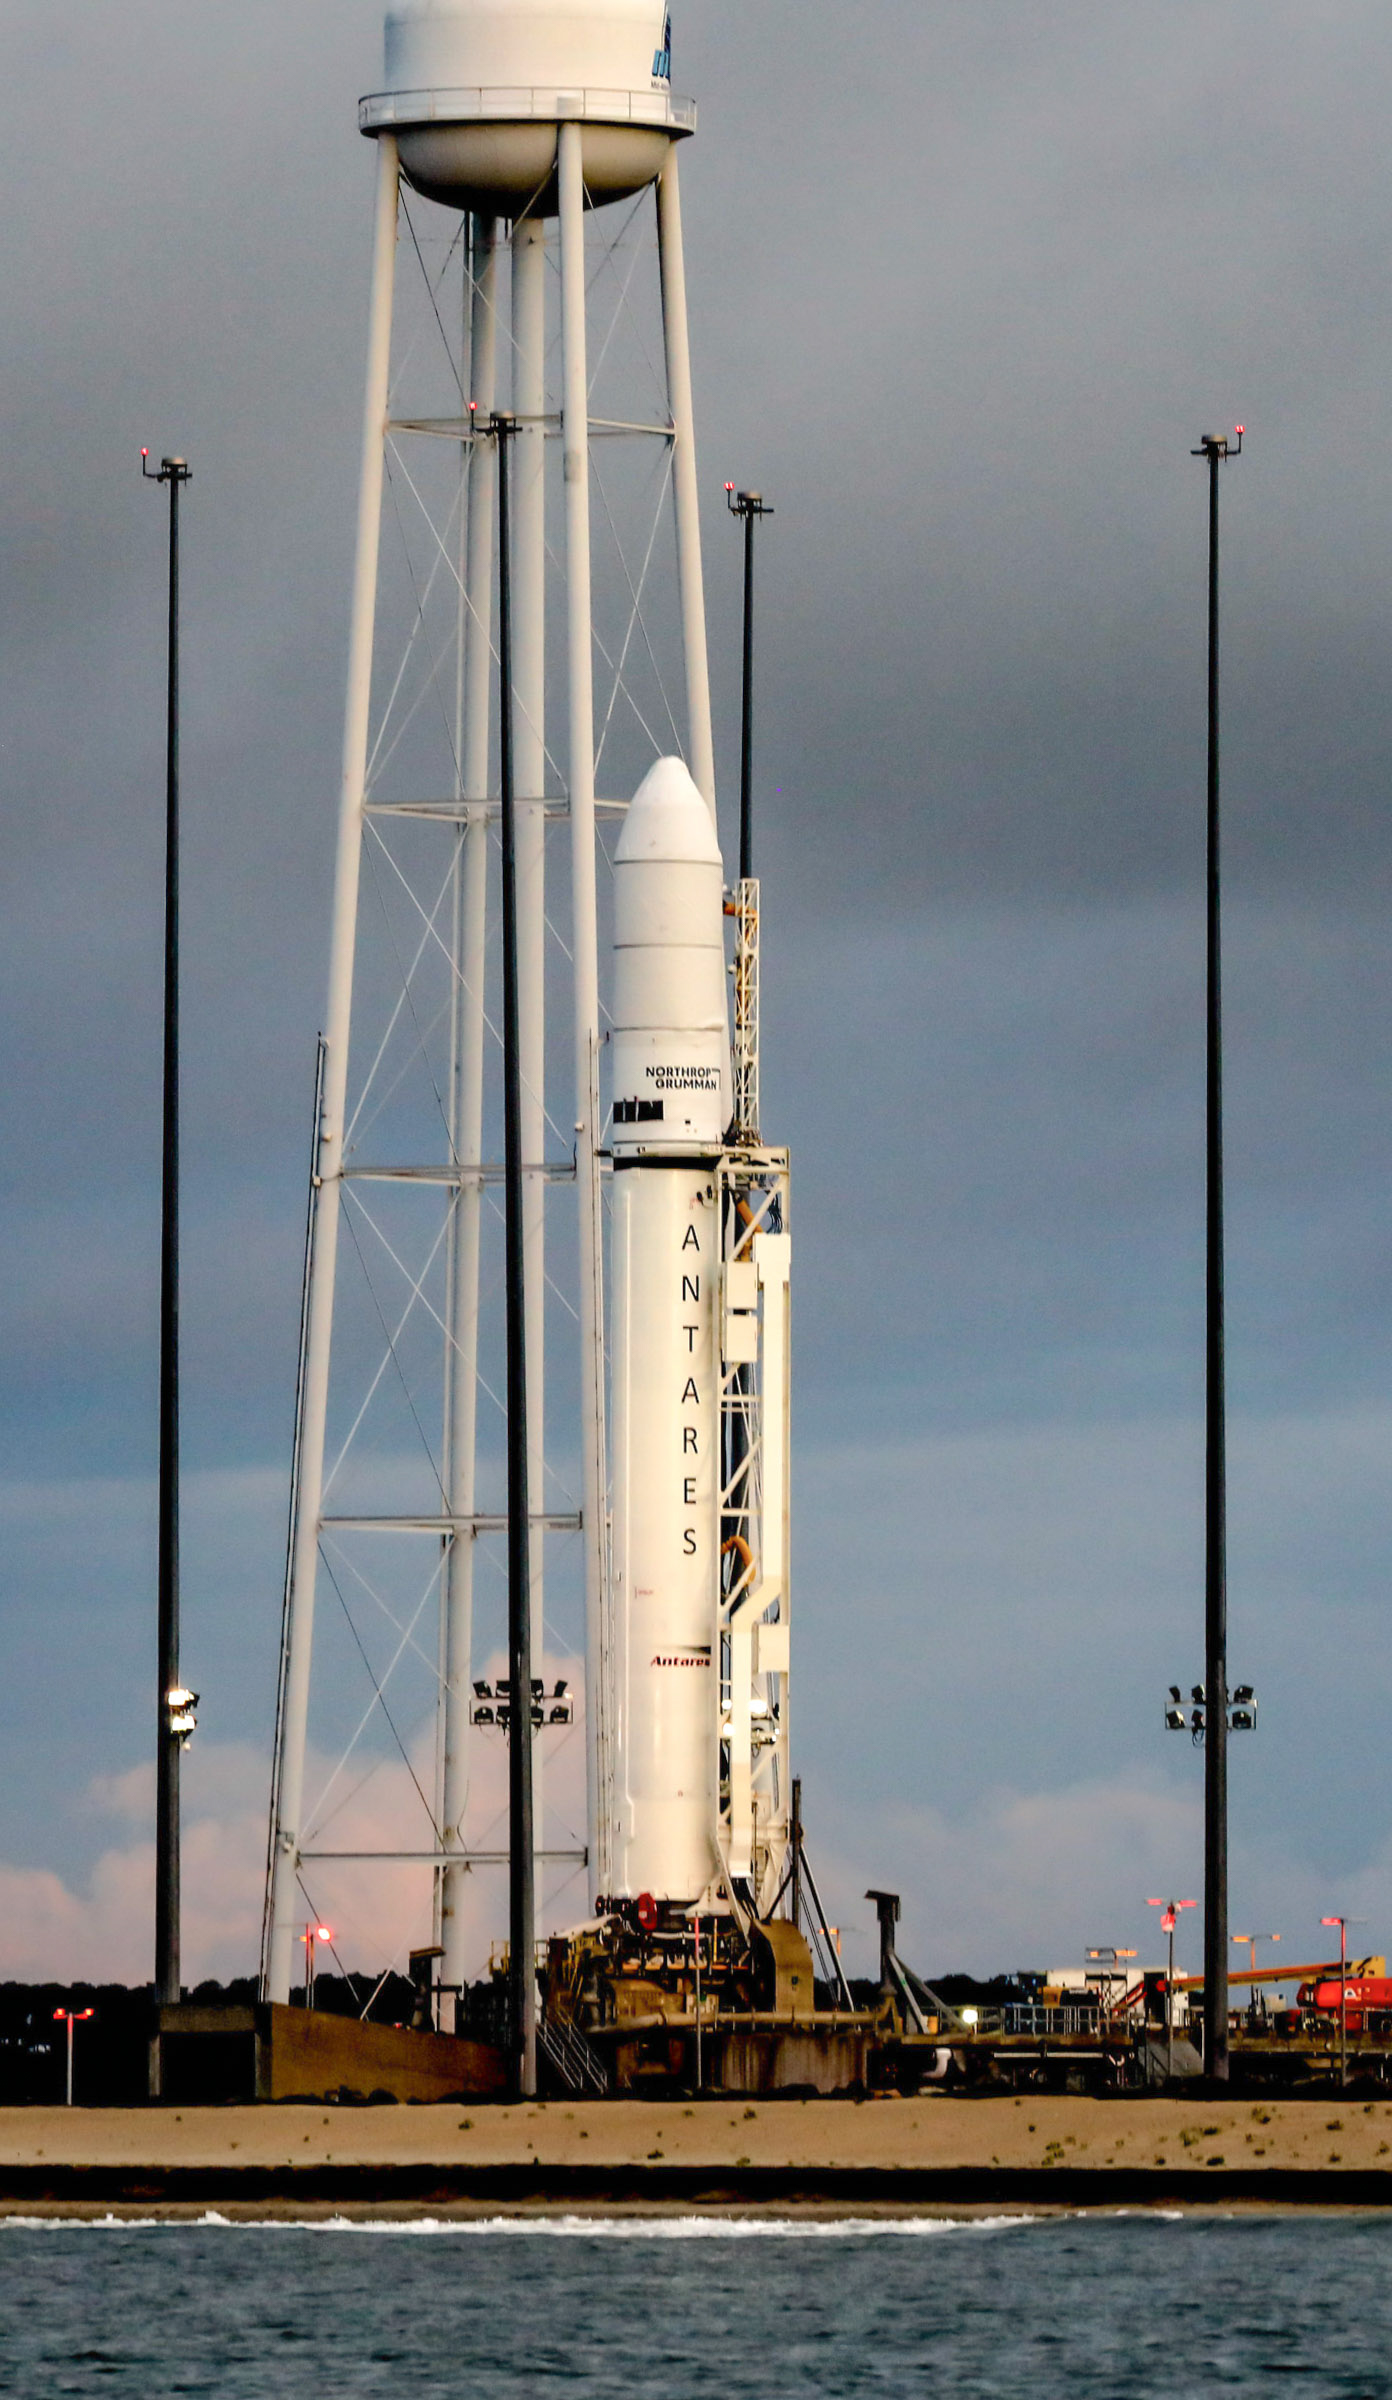

A Northrop Grumman Antares rocket carrying a Cygnus resupply spacecraft is seen at sunrise on the Mid-Atlantic Regional Spaceport’s Pad-0A, Aug. 7, 2021, at NASA's Wallops Flight Facility in Virginia. Northrop Grumman’s 16th contracted cargo resupply mission with NASA to the International Space Station will deliver nearly 8,200 pounds of science and research, crew supplies and vehicle hardware to the orbital laboratory and its crew. Northrop Grumman named the NG CRS-16 Cygnus spacecraft after NASA astronaut Ellison Onizuka, in honor of his prominence as the first Asian American astronaut. Onizuka was hired in 1978 in the first class of diverse astronauts, and his first spaceflight was aboard space shuttle Discovery in January 1985 for STS-51-C. He lost his life aboard the space shuttle Challenger in 1986. Launch is scheduled for 5:56 p.m. EDT, Tuesday, Aug. 10, 2021.

Credit: NASA/Terry Zaperach